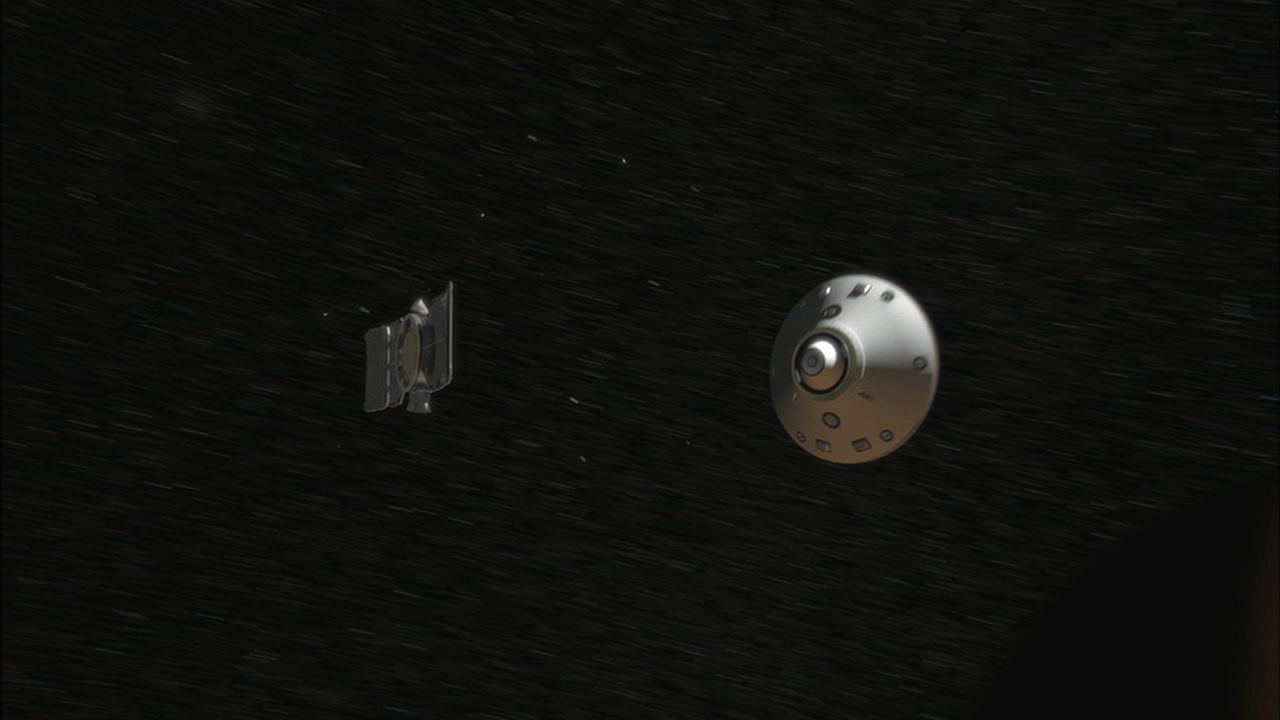

Cruise Stage Separation

Seven minutes before NASA’s Phoenix Mars Lander enters the Martian atmosphere, it will jettison the cruise stage hardware that it relied on during the long flight from Earth.

This illustration is part of the animation featured above.

The Phoenix Mission is led by the University of Arizona, Tucson, on behalf of NASA. Project management of the mission is by NASA’s Jet Propulsion Laboratory, Pasadena, Calif. Spacecraft development is by Lockheed Martin Space Systems, Denver.

Photojournal Note: As planned, the Phoenix lander, which landed May 25, 2008 23:53 UTC, ended communications in November 2008, about six months after landing, when its solar panels ceased operating in the dark Martian winter.

Credit: NASA/JPL-Caltech/University of Arizona